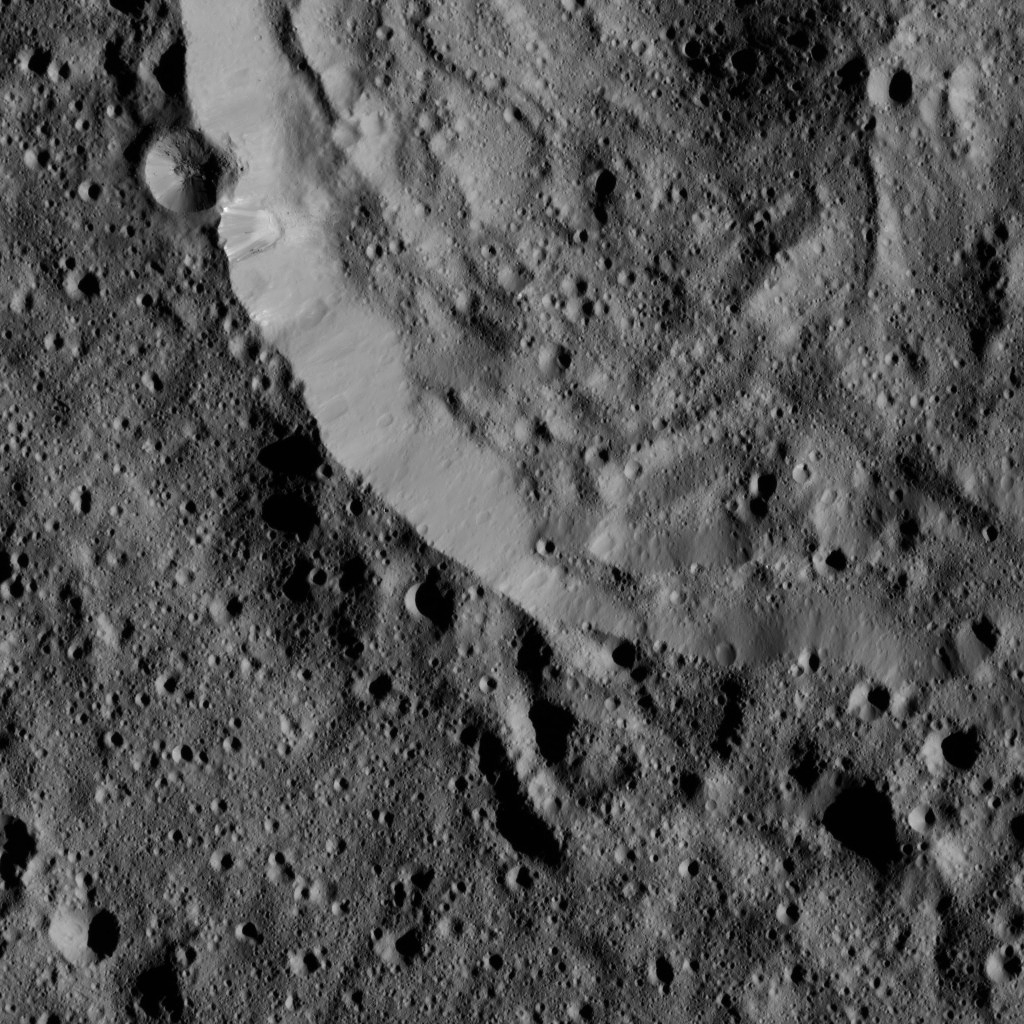

Dawn LAMO Image 37

This view from NASA’s Dawn spacecraft shows the southwestern rim of Sintana Crater. The inside of the crater shows a hummocky surface. The crater’s rim shows different stages of degradation — some parts appear distinct and smooth, whereas the part at the bottom of the image is heavily degraded.

The image is centered at approximately 51 degrees south latitude, 46.1 degrees east longitude. Dawn captured the scene on Jan. 6, 2016, from its low-altitude mapping orbit (LAMO), at an altitude of 235 miles (378 kilometers) above Ceres. The image resolution is 115 feet (35 meters) per pixel.

Part of Sintana can also be seen from this altitude in PIA20311, and from a higher altitude at in PIA20149.

Dawn’s mission is managed by JPL for NASA’s Science Mission Directorate in Washington. Dawn is a project of the directorate’s Discovery Program, managed by NASA’s Marshall Space Flight Center in Huntsville, Alabama. UCLA is responsible for overall Dawn mission science. Orbital ATK, Inc., in Dulles, Virginia, designed and built the spacecraft. The German Aerospace Center, the Max Planck Institute for Solar System Research, the Italian Space Agency and the Italian National Astrophysical Institute are international partners on the mission team.

Credit: NASA/JPL-Caltech/UCLA/MPS/DLR/IDA